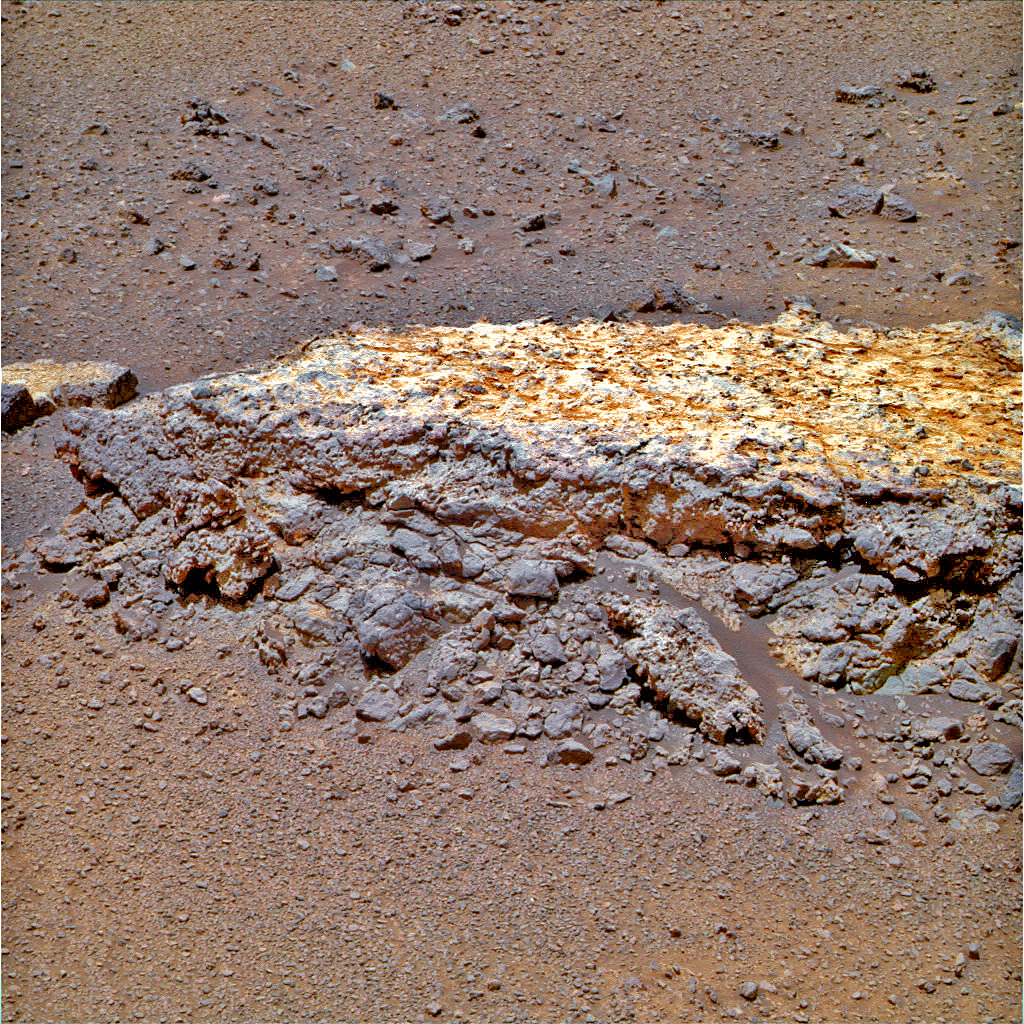

Rock ‘Tisdale 2’ on Endeavour Crater Rim (False Color)

Annotated version

This rock, informally named “Tisdale 2,” was the first rock the NASA’s Mars Rover Opportunity examined in detail on the rim of Endeavour crater. It has textures and composition unlike any rock the rover examined during its first 90 months on Mars. Its characteristics are consistent with the rock being a breccia — a type of rock fusing together broken fragments of older rocks.

Tisdale 2 is about 12 inches (30 centimeters) tall. The black vertical line superimposed on the image indicates the work plane for Opportunity’s robotic arm when the arm placed the rover’s microscopic imager and alpha particle X-ray spectrometer at a series of locations from the top to the bottom of Tisdale 2.

Credit: NASA/JPL-Caltech/Cornell/ASU